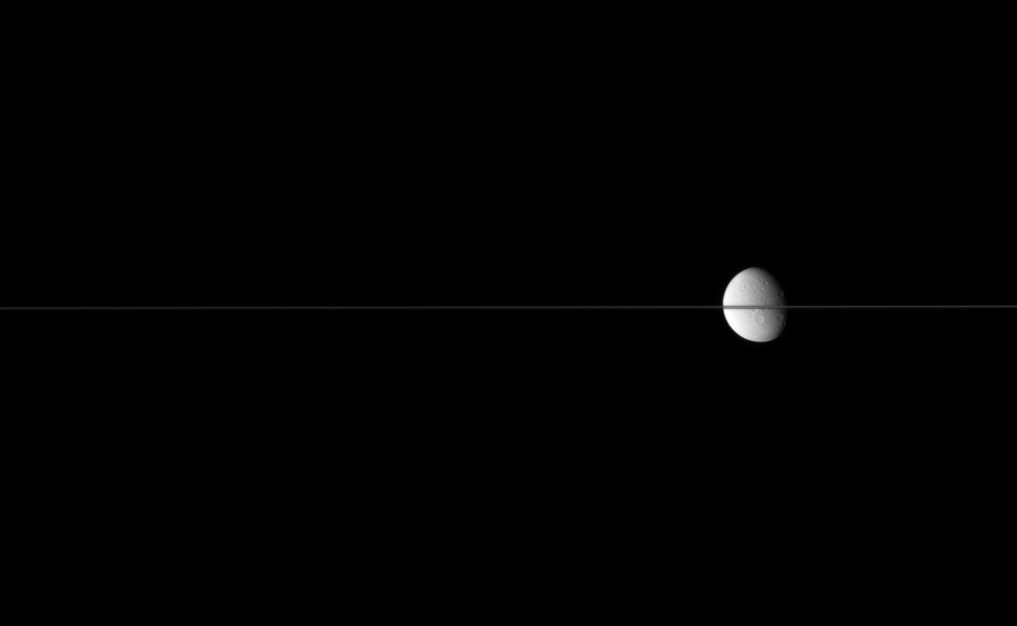

Skewered Moon

Dione floats in the sea of space, bisected by Saturn’s edge-on ringplane.

The Saturn-facing side of Dione (1,126 kilometers, or 700 miles across) is visible here. Saturn is just off to the right of the image. North is up.

The image was taken in visible light with the Cassini spacecraft narrow-angle camera on July 2, 2007 at a distance of approximately 2.5 million kilometers (1.5 million miles) from Dione. Image scale is 15 kilometers (9 miles) per pixel.

The Cassini-Huygens mission is a cooperative project of NASA, the European Space Agency and the Italian Space Agency. The Jet Propulsion Laboratory, a division of the California Institute of Technology in Pasadena, manages the mission for NASA’s Science Mission Directorate, Washington, D.C. The Cassini orbiter and its two onboard cameras were designed, developed and assembled at JPL. The imaging operations center is based at the Space Science Institute in Boulder, Colo.

Credit: NASA/JPL/Space Science Institute